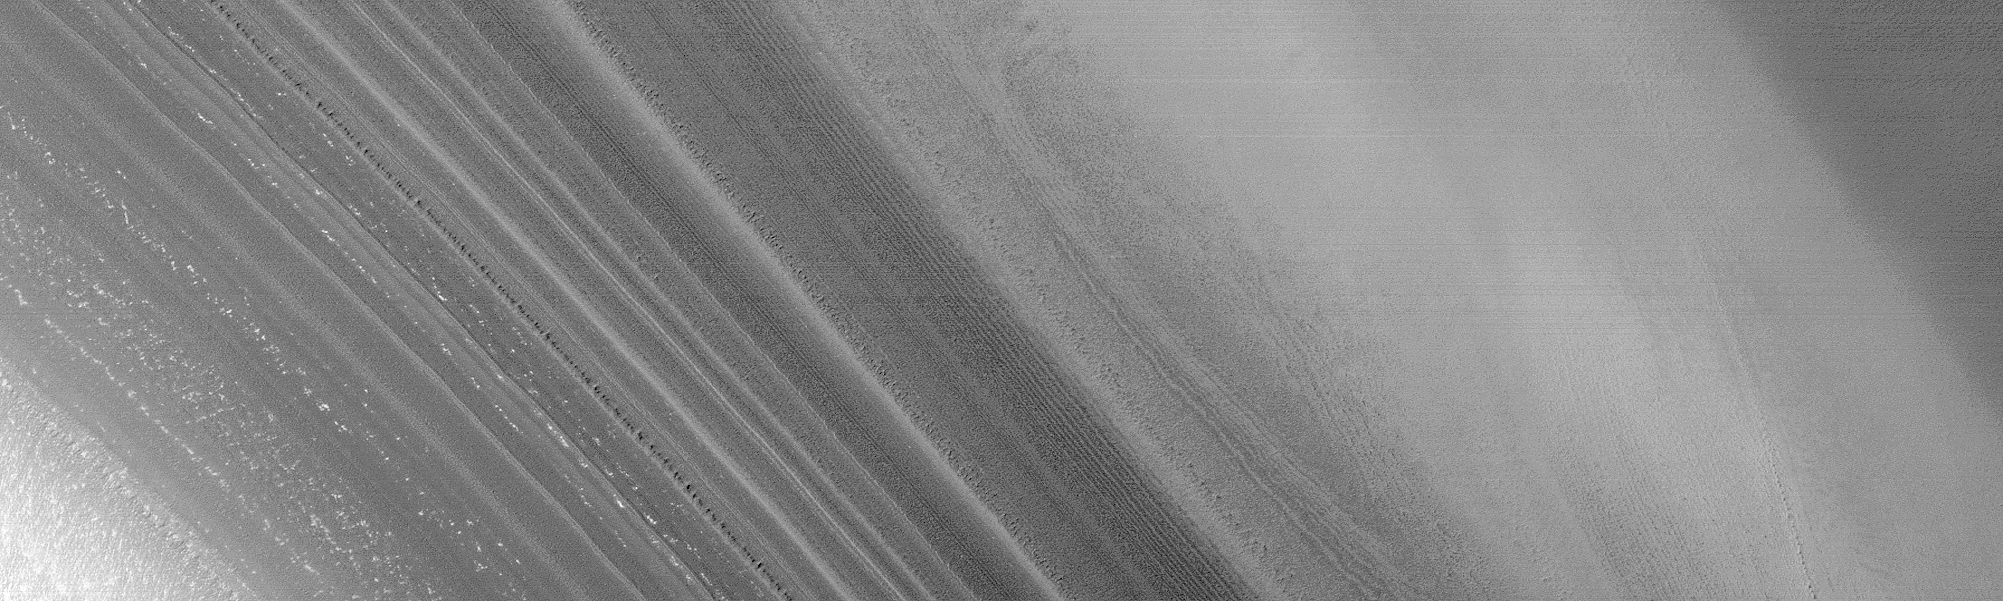

Complex exposures of North Polar layered material

On Mars, Northern Hemisphere Summer (and Southern Hemisphere Winter) began on December 16, 2000. In this December holiday season, many children across the U.S. and elsewhere are perhaps anticipating an annual visit from a generous and jolly red-suited soul from the Earth’s North Pole. As the December holidays were approaching, the Mars Global Surveyor (MGS) Mars Orbiter Camera (MOC) was busy acquiring new views of the region around the martian north pole. The three best views obtained this month are shown here. The top (A) and bottom (C) views show many layers exposed and eroded into the form of ridges and troughs on shallow slopes within the martian north polar cap. The middle (B) view is a picture of the rugged, eroded polar ice cap surface itself. The layers are believed to have formed over tens to hundreds of thousands of years by deposition of dust and ice each cold martian winter. These surfaces today all appear to have been eroded. The brightest material in each image is frost–temperatures at this time of year indicate that the frost is composed of frozen water. In winter, temperatures can be cold enough to freeze carbon dioxide, as well.

Credit: NASA/JPL/MSSS